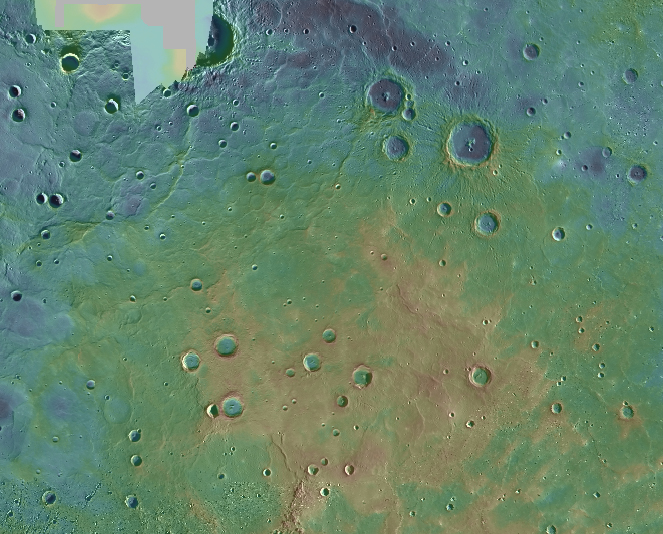

Running Up that Hill

Volcanic smooth plains cover a large portion of Mercury’s high northern latitudes. The plains are interrupted by a broad elevated area that rises about 1.5 km (1 mile) above the surroundings. The image presented here is part of the MDIS monochrome basemap that has been color-coded by elevation, with blue representing lower elevation and red representing high elevation. The northern rise, shown in the green and yellow colors (with a hint of red at its highest locations), appears to have formed after the plains were emplaced. The mechanism responsible for the uplift is not yet established; ideas include lithospheric deformation, magmatic intrusion, or mantle dynamic uplift.

This mosaic was acquired as part of MDIS’s high-resolution surface morphology base map. The surface morphology base map covers more than 90% of Mercury’s surface with an average resolution of 250 meters/pixel (0.16 miles/pixel or 820 feet/pixel). Images acquired for the surface morphology base map typically have off-vertical Sun angles (i.e., high incidence angles) and visible shadows so as to reveal clearly the topographic form of geologic features

Instrument: Mercury Dual Imaging System (MDIS)
Center Latitude: 68°
Center Longitude: 33° E
Map Projection: Polar Stereographic
Scale: The northern rise is about 950 km (590 mi.) across.

The MESSENGER spacecraft is the first ever to orbit the planet Mercury, and the spacecraft’s seven scientific instruments and radio science investigation are unraveling the history and evolution of the Solar System’s innermost planet. Visit the Why Mercury? section of this website to learn more about the key science questions that the MESSENGER mission is addressing. During the one-year primary mission, MDIS acquired 88,746 images and extensive other data sets. MESSENGER is now in a year-long extended mission, during which plans call for the acquisition of more than 80,000 additional images to support MESSENGER’s science goals.

These images are from MESSENGER, a NASA Discovery mission to conduct the first orbital study of the innermost planet, Mercury. For information regarding the use of images, see the MESSENGER image use policy.

Credit: NASA/Johns Hopkins University Applied Physics Laboratory/Carnegie Institution of Washington